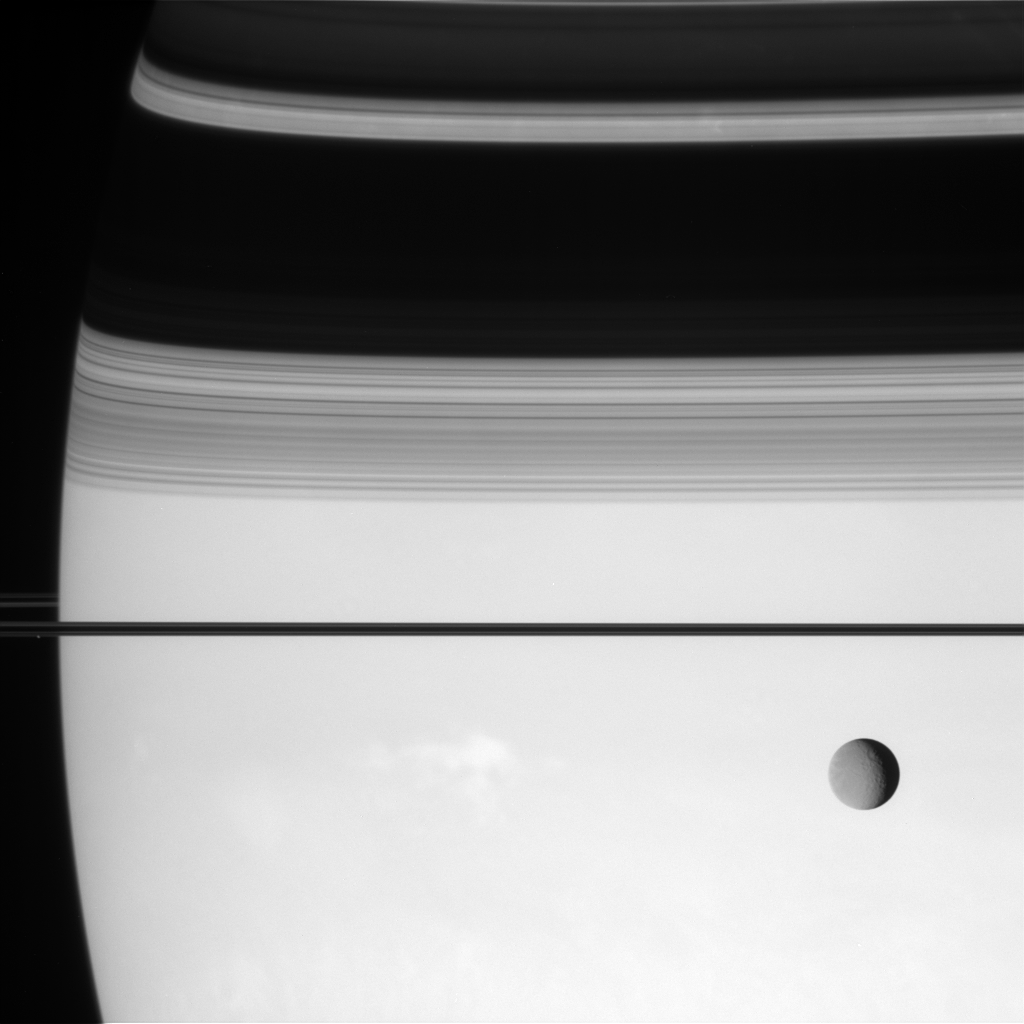

Depth of Field

Cassini puts the enormous distances in the Saturn system in perspective with this view of Rhea and Prometheus.

Rhea (1,528 kilometers, or 949 miles across) sits in the foreground, while Prometheus (102 kilometers, or 63 miles across) lingers barely visible near the rings about 400,000 kilometers (250,000 miles) beyond. Saturn’s cloud tops are about 80,000 kilometers (50,000 miles) farther still.

This view looks toward the unilluminated side of the rings from less than a degree above the ringplane.

The image was taken with the Cassini spacecraft narrow-angle camera on Aug. 13, 2007 using a spectral filter sensitive to wavelengths of infrared light centered at 750 nanometers. The view was acquired at a distance of approximately 4.1 million kilometers (2.5 million miles) from Saturn. Image scale is 24 kilometers (15 miles) per pixel on Saturn and 21 kilometers (13 miles) per pixel on Rhea.

The Cassini-Huygens mission is a cooperative project of NASA, the European Space Agency and the Italian Space Agency. The Jet Propulsion Laboratory, a division of the California Institute of Technology in Pasadena, manages the mission for NASA’s Science Mission Directorate, Washington, D.C. The Cassini orbiter and its two onboard cameras were designed, developed and assembled at JPL. The imaging operations center is based at the Space Science Institute in Boulder, Colo.

Credit: NASA/JPL/Space Science Institute